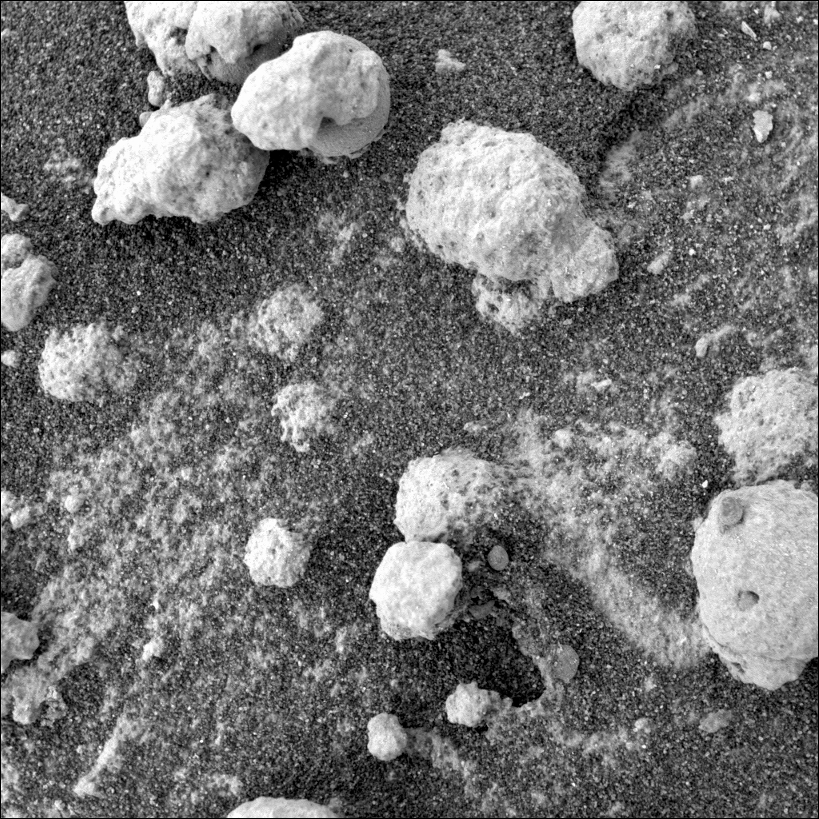

‘Blueberries’ Inside ‘Popcorn’

This view from the microscopic imager on NASA’s Mars Exploration Rover Opportunity shows a type of light-colored, rough-textured spherules scientists are calling “popcorn” in contrast to the darker, smoother spherules called “blueberries.” It is the lower-left frame of a four frame mosaic (see PIA06778) taken on sol 199 (Aug. 15, 2004). The red arrows in figure 1 indicate blueberries partially covered with popcorn material. The yellow arrows in figure 2 point to something even more puzzling. These darker toned, irregularly shaped objects might be blueberry fragments emerging from the popcorn material as the pebble weathers away. It is still not clear whether all of the popcorn spherules contain blueberry material.

Credit: NASA/JPL/Cornell/USGS